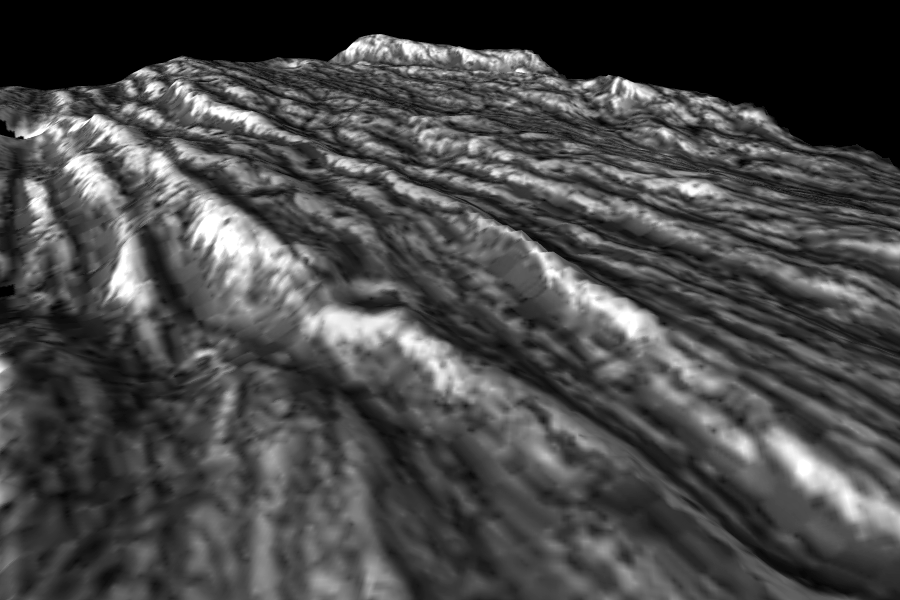

Perspective View of Bright Ridges in Uruk Sulcus

This image is a computer-generated perspective view of ridges in the Uruk Sulcus region of Jupiter’s moon, Ganymede. This area is part of the bright grooved terrain that covers over half of Ganymede’s surface, where the icy surface has been fractured and broken into many parallel ridges and troughs. Bright icy material is exposed in the crests of the ridges, while dark material has collected in low areas. The topographic information, which was generated from imaging of the same area on two successive flybys of Ganymede by NASA’s Galileo spacecraft, reveals elevation differences of a few hundreds of meters between the highest and lowest points in this area.

The perspective view is looking toward the south, and the topography has been vertically exaggerated. The image is centered at 12°degrees latitude and 168°degrees longitude, and the finest details that can discerned in this picture are about 86 meters across. The image was taken on September 6, 1996 at 18 hours, 46 minutes, 57 seconds Universal Time at a range of 4196 kilometers by the Solid State Imaging (SSI) system on NASA’s Galileo spacecraft.

The Jet Propulsion Laboratory, Pasadena, CA manages the Galileo mission for NASA’s Office of Space Science, Washington, DC.

Credit: NASA/JPL/Brown University